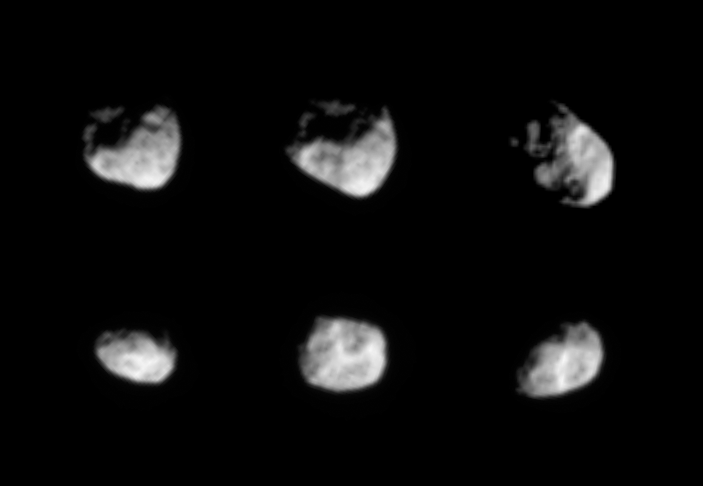

Hyperion Hoopla

As it loops around Saturn, Cassini periodically gets a good view of Saturn’s moon Hyperion. Hyperion chaotically tumbles around in its orbit and is the largest of Saturn’s irregularly-shaped moons. New details about this oddball worldlet will certainly come to light in September, 2005, when Cassini is slated to approach Hyperion at a distance of 990 kilometers (615 miles). Hyperion is 266 kilometers (165 miles) across.

The images were taken in visible light with the Cassini spacecraft narrow-angle camera in October 2004 and February 2005, at distances ranging from 1.3 to 1.6 million kilometers (808,000 to 994,000 million miles) from Hyperion and at Sun-Hyperion-spacecraft, or phase, angles ranging from 42 to 66 degrees. Resolution in the original images was 8 to 10 kilometers (5 to 6 miles) per pixel. The images have been contrast-enhanced and magnified by a factor of two to aid visibility.

Credit: NASA/JPL/Space Science Institute